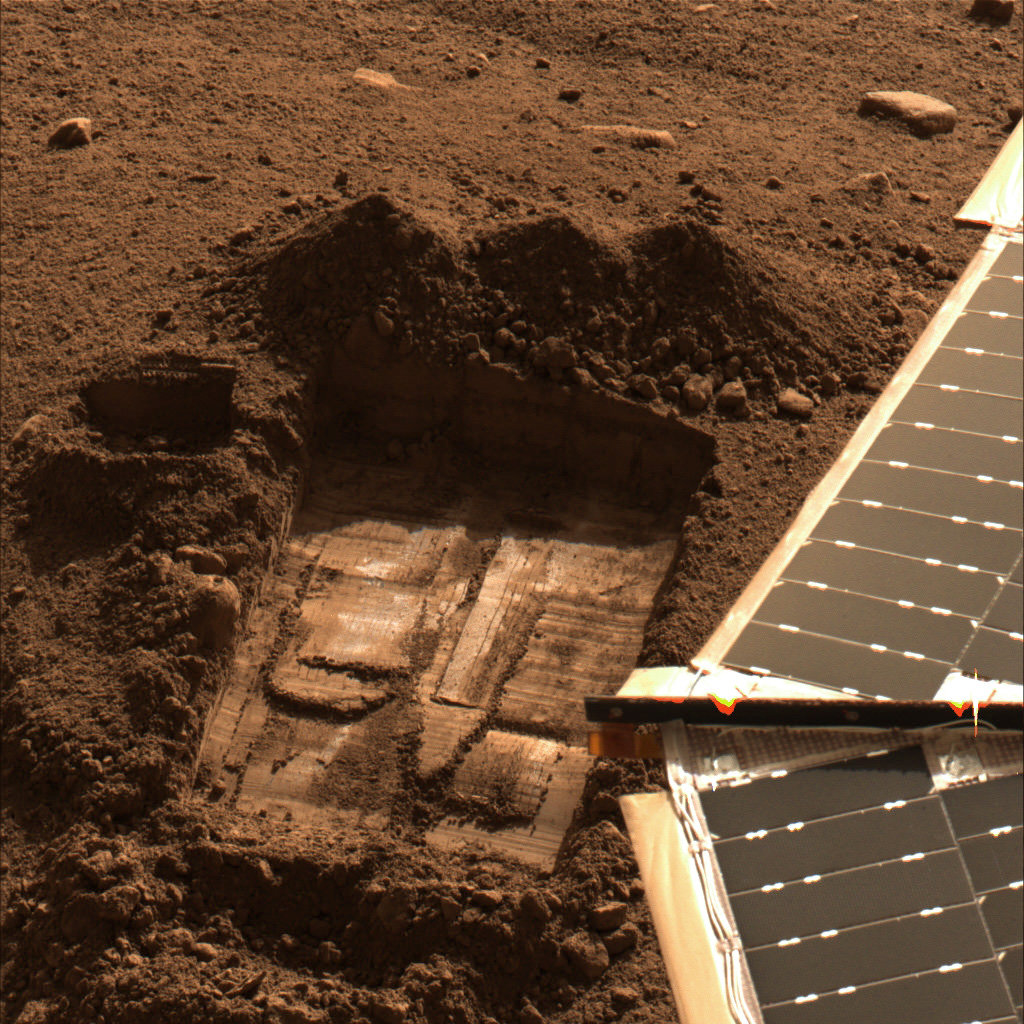

‘Snow White’ Trench

This image was acquired by NASA’s Phoenix Mars Lander’s Surface Stereo Imager on Sol 43, the 43rd Martian day after landing (July 8, 2008). This image shows the trench informally called “Snow White.”

Two samples were delivered to the Wet Chemistry Laboratory, which is part of Phoenix’s Microscopy, Electrochemistry, and Conductivity Analyzer (MECA). The first sample was taken from the surface area just left of the trench and informally named “Rosy Red.” It was delivered to the Wet Chemistry Laboratory on Sol 30 (June 25, 2008). The second sample, informally named “Sorceress,” was taken from the center of the “Snow White” trench and delivered to the Wet Chemistry Laboratory on Sol 41 (July 6, 2008).

The Phoenix Mission is led by the University of Arizona, Tucson, on behalf of NASA. Project management of the mission is by NASA’s Jet Propulsion Laboratory, Pasadena, Calif. Spacecraft development is by Lockheed Martin Space Systems, Denver.

Photojournal Note: As planned, the Phoenix lander, which landed May 25, 2008 23:53 UTC, ended communications in November 2008, about six months after landing, when its solar panels ceased operating in the dark Martian winter.

Credit: NASA/JPL-Caltech/University of Arizona/Texas A&M University